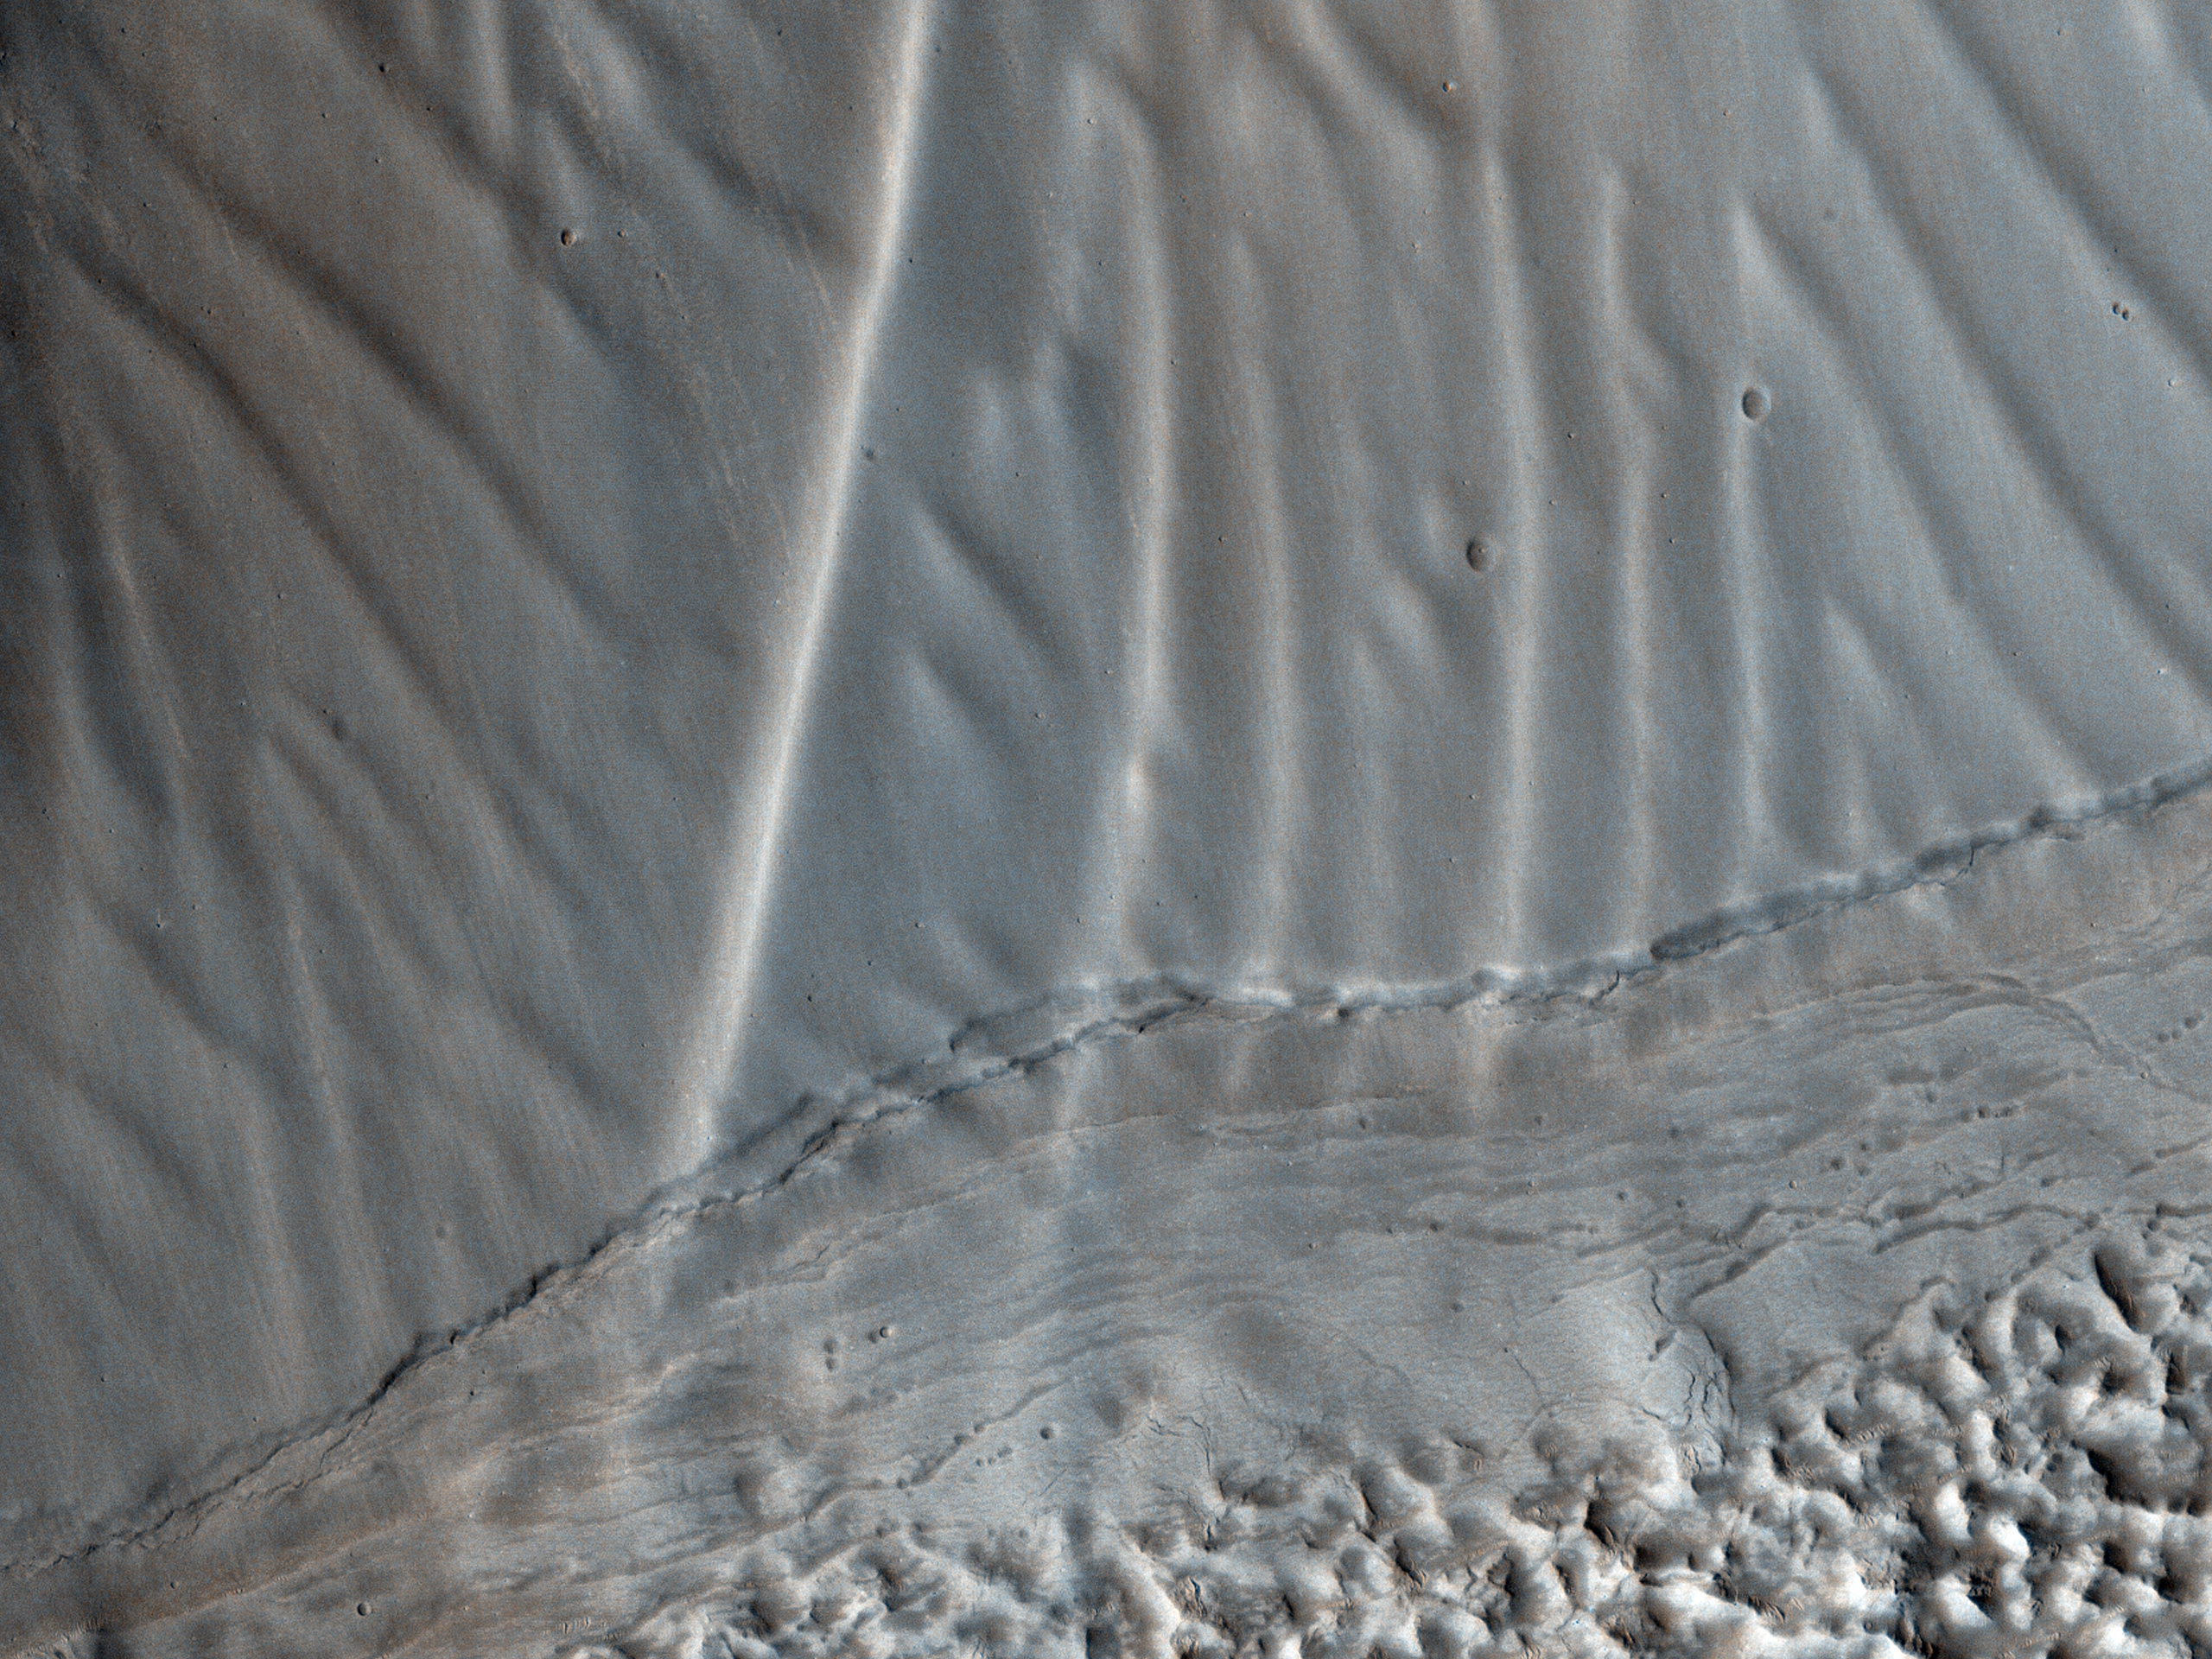

Rippled Surfaces on a Slope in Coloe Fossae

This observation shows us a set of landforms that appears to form a nested “chevron” pattern on a slope in Coloe Fossae. Interestingly, nearby surfaces on the same slope are all parallel.

How do these form? Are they bedforms created by the wind? Why do some slopes have these features and others do not?

Further down the image, we see fretted terrain that’s mostly likely the result of glacial processes. The valley floor offers a stark contrast to the upper slopes and its delicate rippled landforms.

HiRISE is one of six instruments on NASA’s Mars Reconnaissance Orbiter. The University of Arizona, Tucson, operates the orbiter’s HiRISE camera, which was built by Ball Aerospace & Technologies Corp., Boulder, Colo. NASA’s Jet Propulsion Laboratory, a division of the California Institute of Technology in Pasadena, manages the Mars Reconnaissance Orbiter Project for the NASA Science Mission Directorate, Washington.

Credit: NASA/JPL-Caltech/Univ. of Arizona